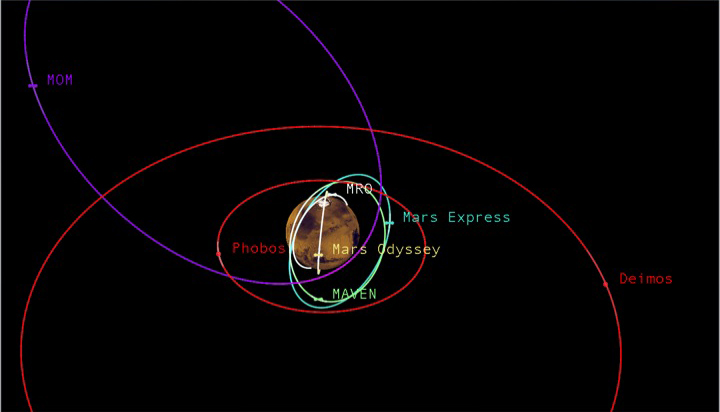

Diverse Orbits Around Mars (Graphic)

This graphic depicts the relative shapes and distances from Mars for five active orbiter missions plus the planet’s two natural satellites. It illustrates the potential for intersections of the spacecraft orbits.

The number of active orbiter missions at Mars increased from three to five in 2014. With the increased traffic, NASA has augmented a process for anticipating orbit intersections and avoiding collisions.

NASA’s Mars Odyssey and MRO (Mars Reconnaissance Orbiter) travel near-circular orbits. The European Space Agency’s Mars Express, NASA’s MAVEN (Mars Atmosphere and Volatile Evolution) and India’s MOM (Mars Orbiter Mission), travel more elliptical orbits. Phobos and Deimos are the two natural moons of Mars.

NASA’s Goddard Space Flight Center manages the MAVEN project for the NASA Science Mission Directorate, Washington. MAVEN’s principal investigator is based at the University of Colorado’s Laboratory for Atmospheric and Space Physics. JPL, a division of the California Institute of Technology in Pasadena, manages NASA’s Mars Exploration Program and the Odyssey and MRO projects for the Science Mission Directorate. Lockheed Martin Space Systems, Denver, built all three NASA Mars orbiters.

Credit: NASA/JPL-Caltech